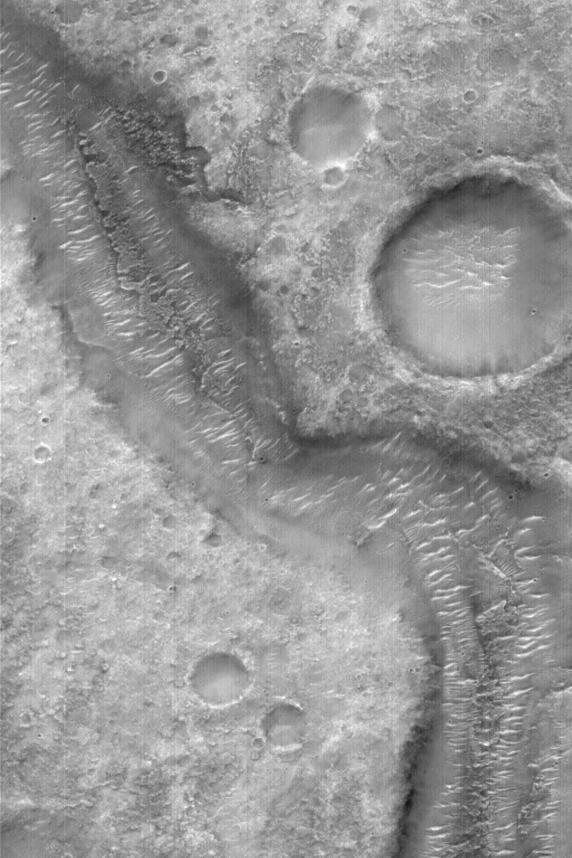

Old Martian Valley

MGS MOC Release No. MOC2-578, 18 December 2003

This Mars Global Surveyor (MGS) Mars Orbiter Camera (MOC) image shows an ancient, unnamed, martian valley in the Xanthe Terra region, located near 3.3°S, 54.9°W. This valley might have been a conduit for flowing water, but there is no way to be certain because it is so old that none of its original features have been preserved. Bright, windblown ripples are now found on the valley floor. The image covers an area 3 km (1.9 mi) wide; sunlight illuminates the scene from the left.

Credit: NASA/JPL/Malin Space Science Systems